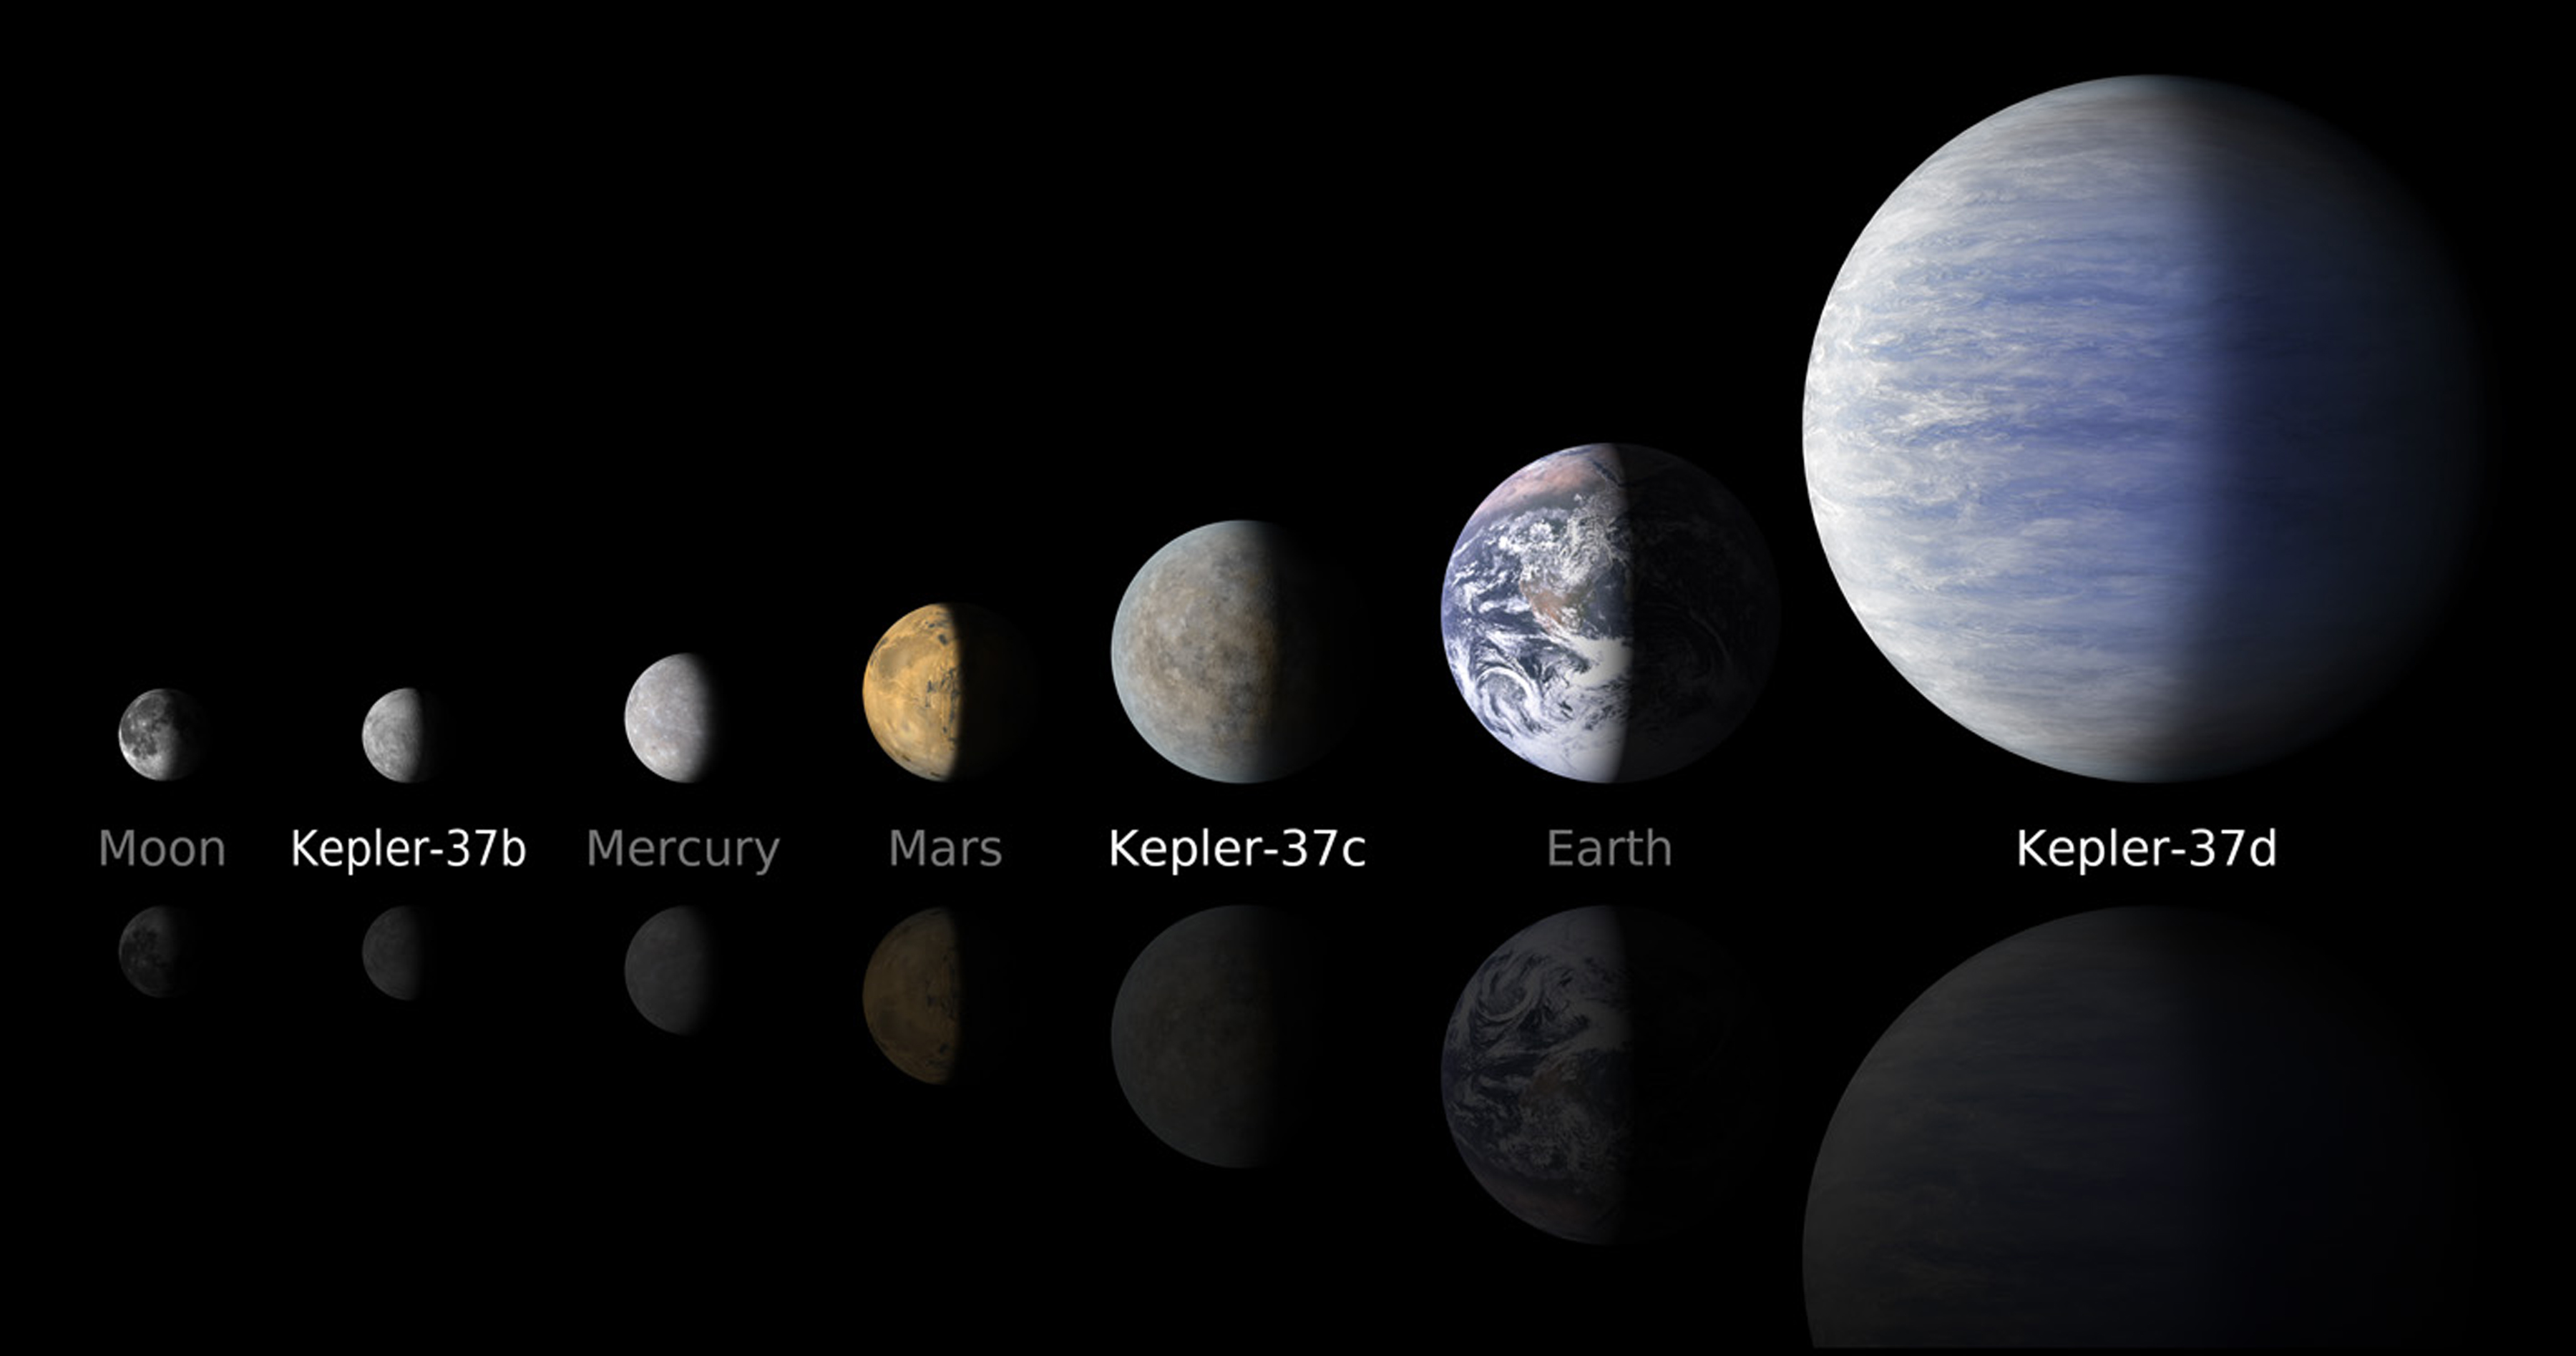

A Moon-size Line Up (Artist’s Concept)

NASA’s Kepler mission has discovered a new planetary system that is home to the smallest planet yet found around a star like our sun, approximately 210 light-years away in the constellation Lyra.

The line up compares artist’s concepts of the planets in the Kepler-37 system to the moon and planets in the solar system. The smallest planet, Kepler-37b, is slightly larger than our moon, measuring about one-third the size of Earth. Kepler-37c, the second planet, is slightly smaller than Venus, measuring almost three-quarters the size of Earth. Kepler-37d, the third planet, is twice the size of Earth.

A “year” on these planets is very short. Kepler-37b orbits its host star every 13 days at less than one-third the distance Mercury is to the sun. The other two planets, Kepler-37c and Kepler-37d, orbit their star every 21 and 40 days. All three planets have orbits lying less than the distance Mercury is to the sun, suggesting that they are very hot, inhospitable worlds.

NASA’s Ames Research Center in Moffett Field, Calif., manages Kepler’s ground system development, mission operations and science data analysis. JPL managed the Kepler mission’s development.

Credit: NASA/Ames/JPL-Caltech